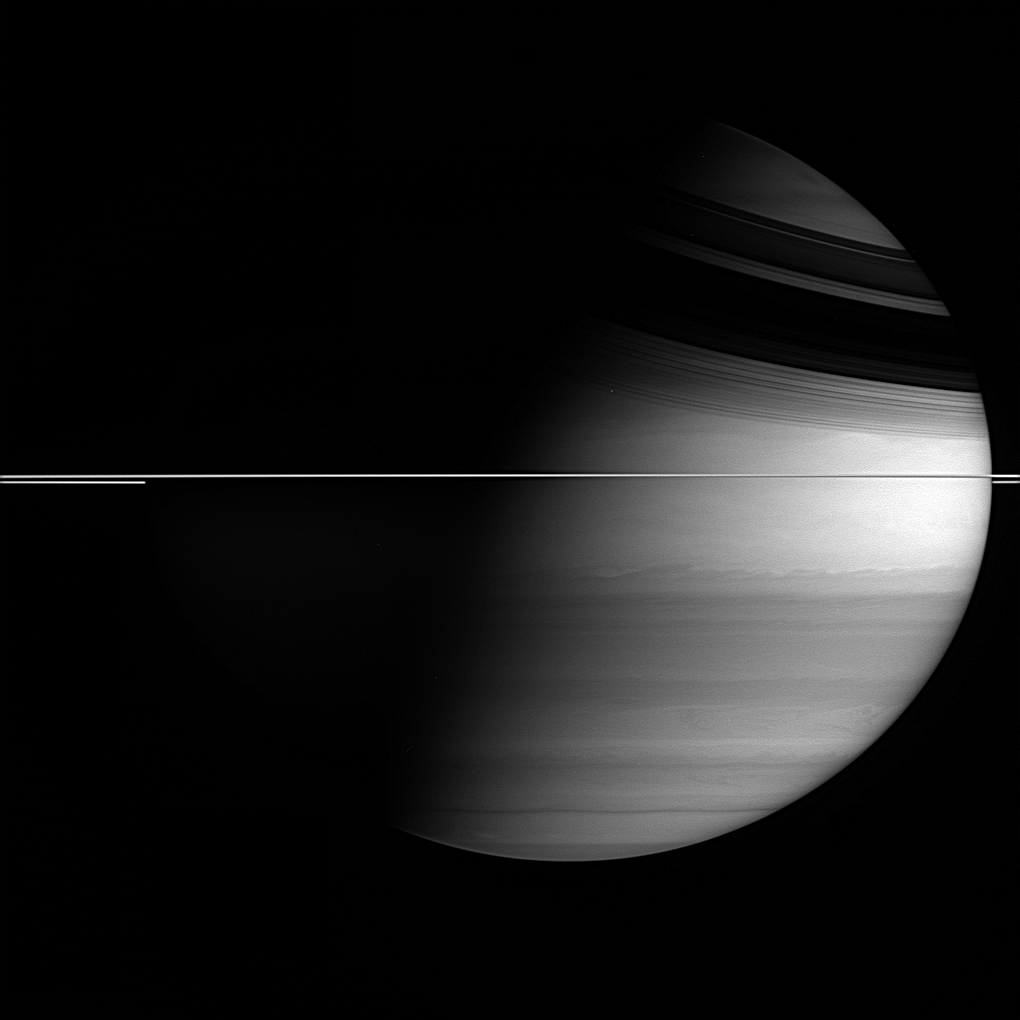

A Privileged View

From Saturn orbit, the Cassini spacecraft provides a perspective on the ringed planet that is never seen from Earth.

In our skies, Saturn’s disk is always nearly fully illuminated by the sun. From this vantage point — nearly in the ringplane, with the sun over to the right — the Cassini spacecraft can see both lit and dark hemispheres, with the shadow of the rings on the northern hemisphere.

Saturn’s low density and fast rotation cause its shape to deviate from spherical to a pronounced oblateness, very apparent here.

The image was taken using the Cassini spacecraft wide-angle camera and a filter sensitive to wavelengths of infrared light centered at 728 nanometers. The image was acquired on Sept. 30, 2005, at a distance of approximately 2.4 million kilometers (1.5 million miles) from Saturn and at a Sun-Saturn-spacecraft, or phase, angle of 79 degrees. The mage scale is 139 kilometers (86 miles) per pixel.

The Cassini-Huygens mission is a cooperative project of NASA, the European Space Agency and the Italian Space Agency. The Jet Propulsion Laboratory, a division of the California Institute of Technology in Pasadena, manages the mission for NASA’s Science Mission Directorate, Washington, D.C. The Cassini orbiter and its two onboard cameras were designed, developed and assembled at JPL. The imaging operations center is based at the Space Science Institute in Boulder, Colo.

Credit: NASA/JPL/Space Science Institute